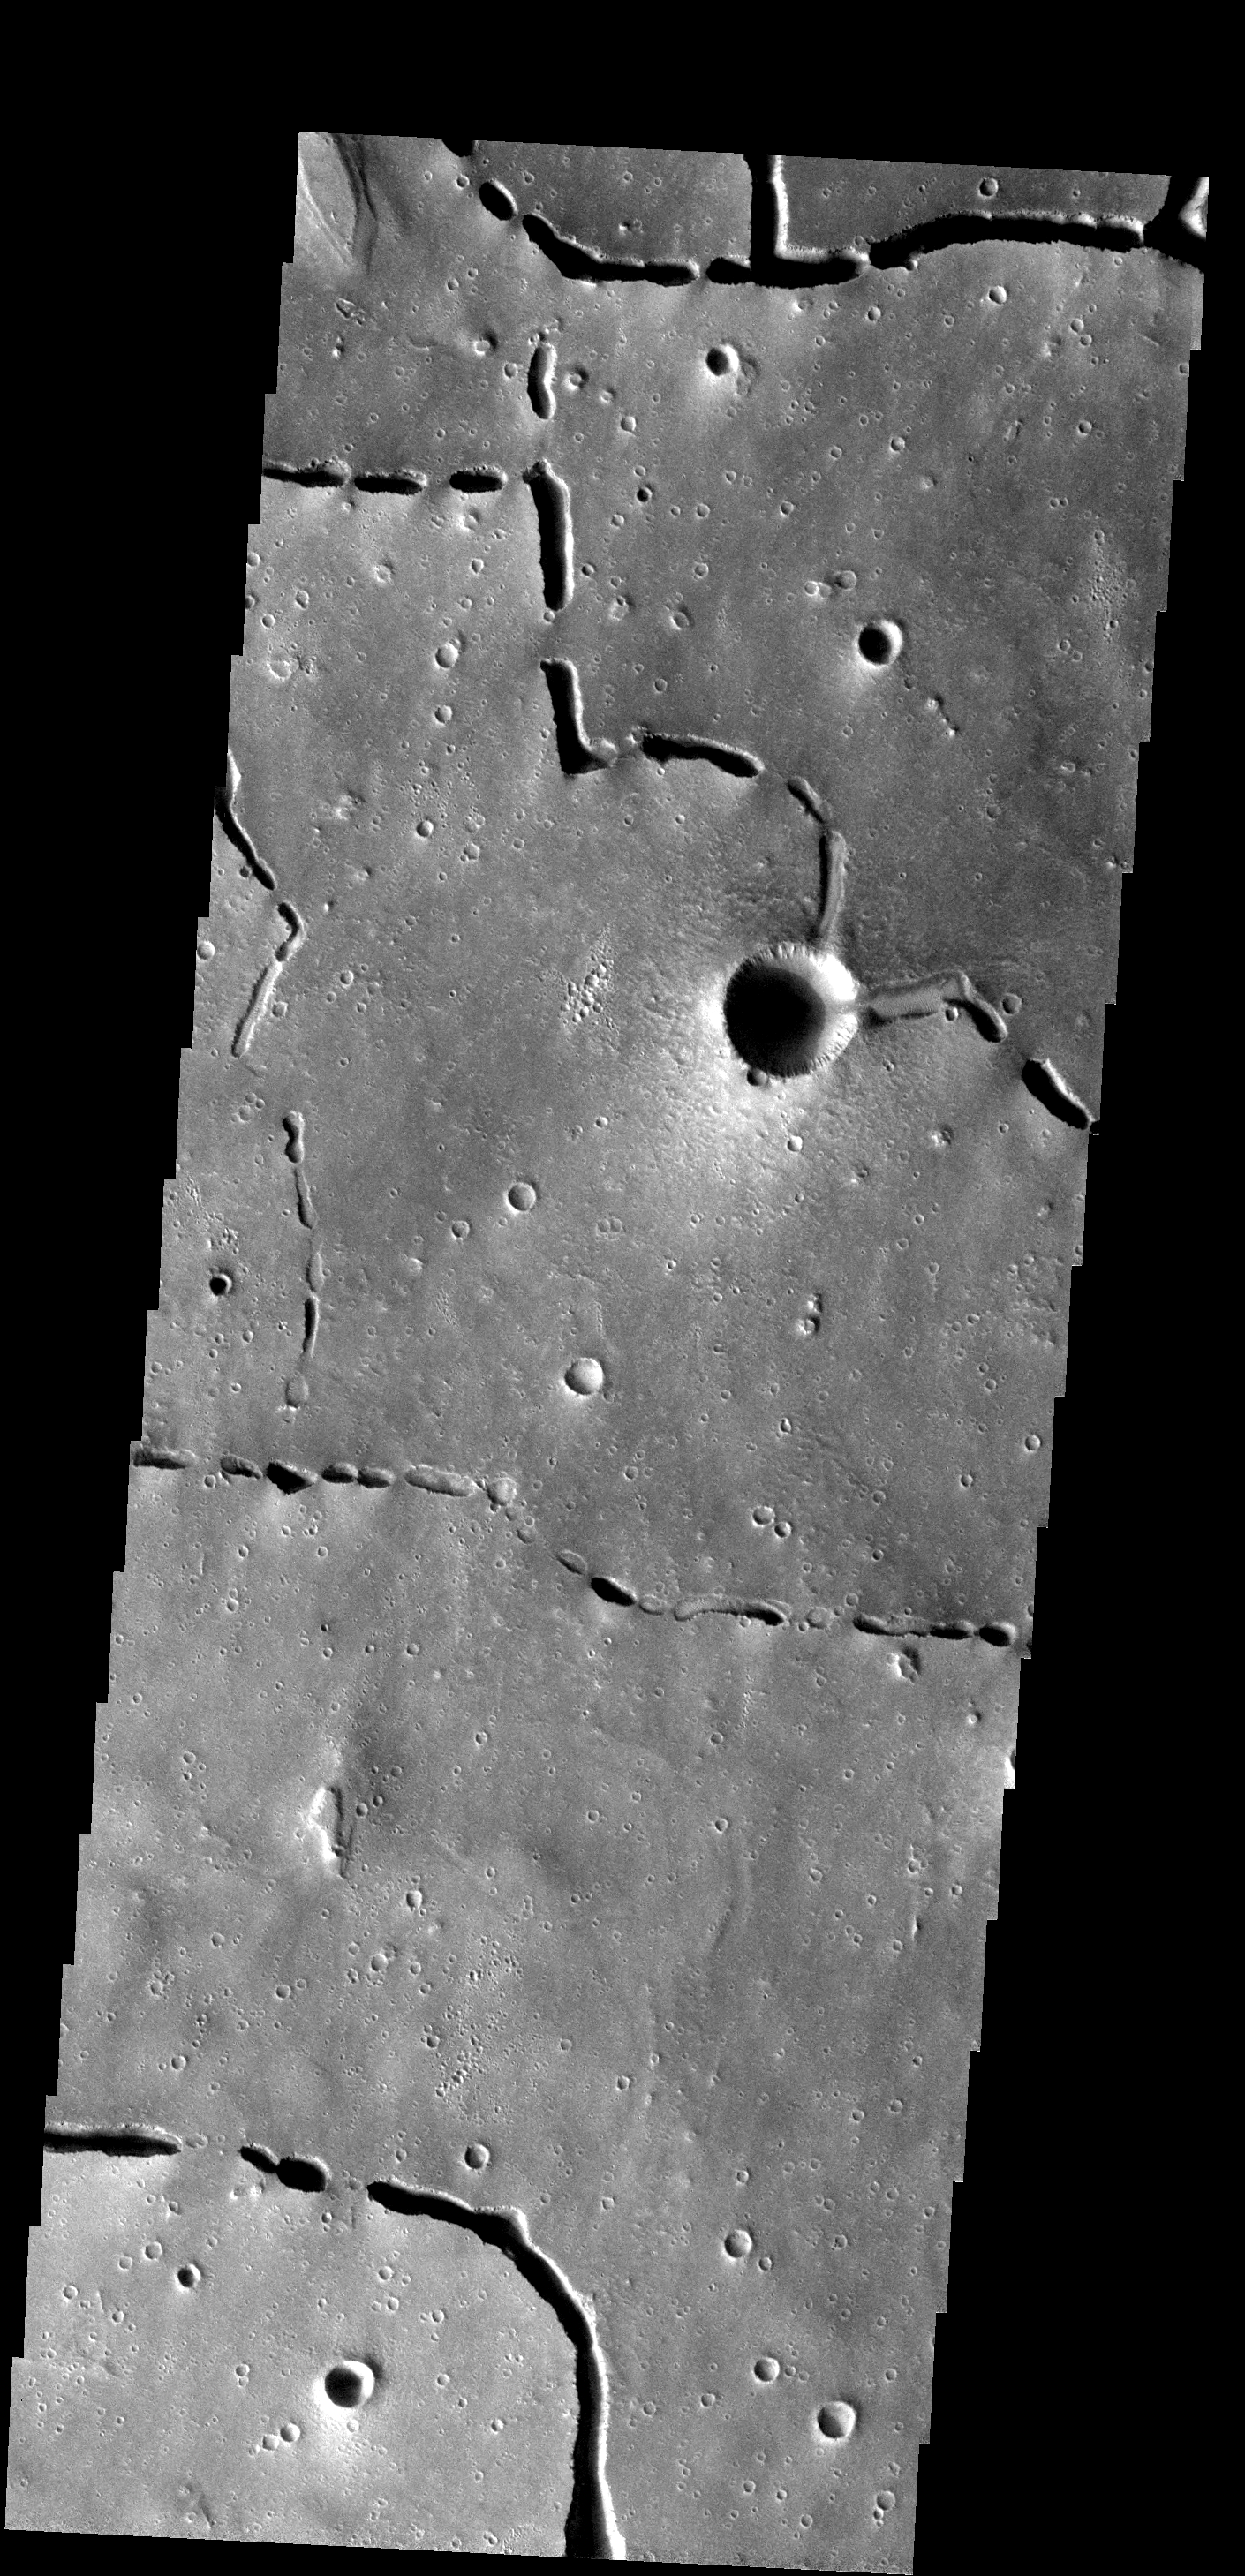

Collapse Features

The collapse features in this images are related to lava tubes that likely originated at Elysium volcanic complex.

Image information: VIS instrument. Latitude 20.8N, Longitude 122.5E. 1 meter/pixel resolution.

Please see the THEMIS Data Citation Note for details on crediting THEMIS images.

Note: this THEMIS visual image has not been radiometrically nor geometrically calibrated for this preliminary release. An empirical correction has been performed to remove instrumental effects. A linear shift has been applied in the cross-track and down-track direction to approximate spacecraft and planetary motion. Fully calibrated and geometrically projected images will be released through the Planetary Data System in accordance with Project policies at a later time.

NASA’s Jet Propulsion Laboratory manages the 2001 Mars Odyssey mission for NASA’s Office of Space Science, Washington, D.C. The Thermal Emission Imaging System (THEMIS) was developed by Arizona State University, Tempe, in collaboration with Raytheon Santa Barbara Remote Sensing. The THEMIS investigation is led by Dr. Philip Christensen at Arizona State University. Lockheed Martin Astronautics, Denver, is the prime contractor for the Odyssey project, and developed and built the orbiter. Mission operations are conducted jointly from Lockheed Martin and from JPL, a division of the California Institute of Technology in Pasadena.

Credit: NASA/JPL/ASU